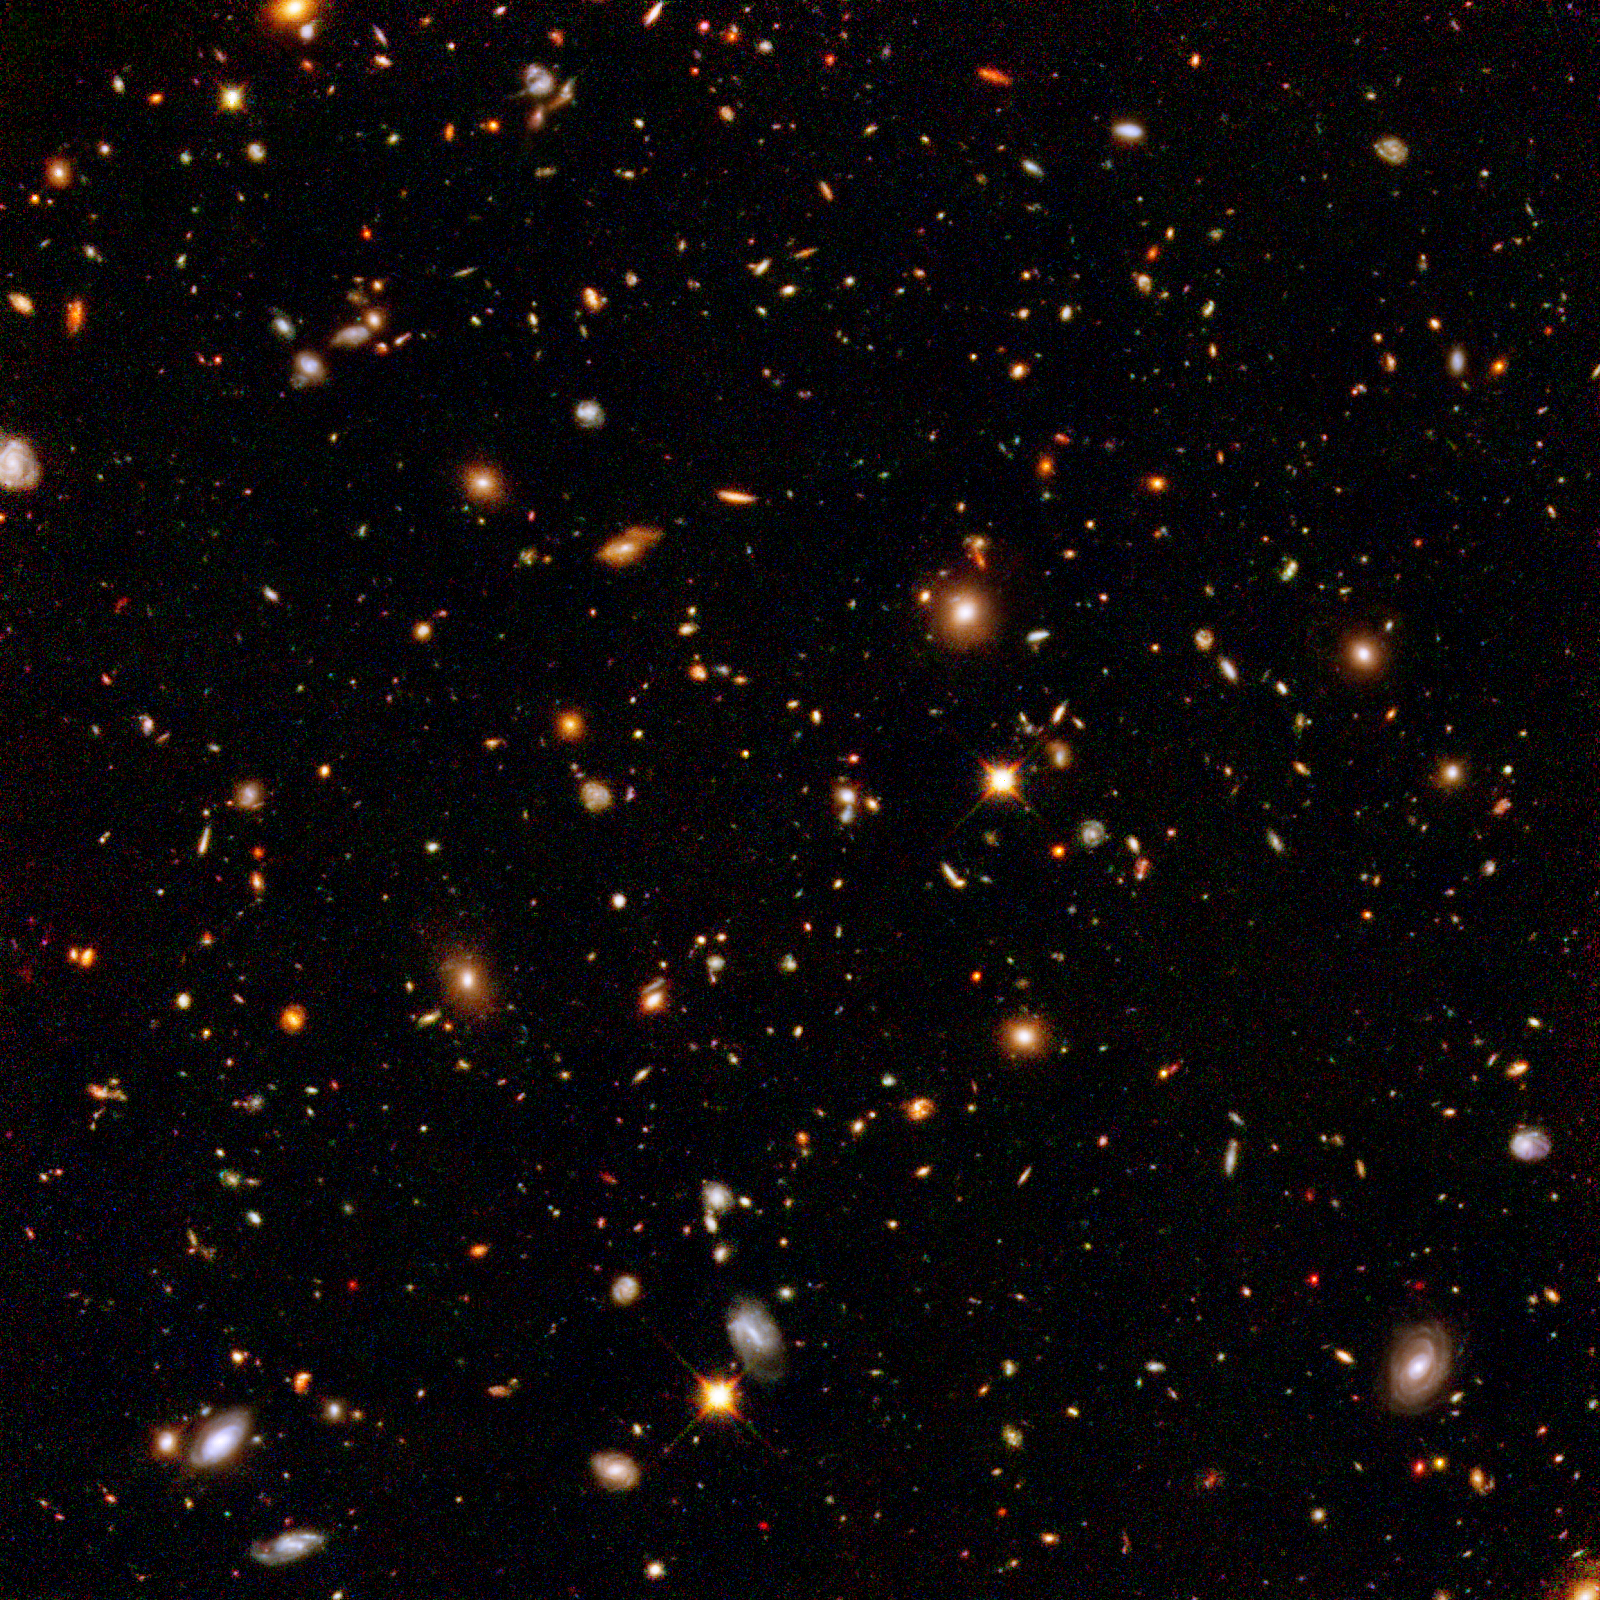

Hubble Ultra Deep Field Infrared View of Galaxies Billions of Light-Years Away

This infrared view reveals galaxies far, far away that existed long, long ago. Taken by the Near Infrared Camera and Multi-object Spectrometer aboard NASA's Hubble Space Telescope, the image is part of the Hubble Ultra Deep Field survey, the deepest portrait ever taken of the universe. This galaxy-studded view represents a "deep" core sample of the universe, cutting across billions of light-years.

This infrared image offers a slightly farther look into the universe's past, compared with the snapshot of the same field taken in visible light by Hubble's Advanced Camera for Surveys. Astronomers used Hubble's near-infrared camera to find very distant galaxies that cannot be seen in visible light. The light from remote galaxies has been stretched from visible to invisible infrared wavelengths by the expansion of space. Some light also has been absorbed by intergalactic hydrogen.

Astronomers are hoping to strike it rich by finding some of the farthest known galaxies, existing perhaps 400 million years after the big bang. To find them, astronomers must combine the infrared and visible-light images. The remotest galaxies will only appear in the infrared image. If discovered, these record-breaking galaxies may offer clues to the emergence of galaxies when the universe was only 2 to 5 percent of its present age.

The Ultra Deep Field observations represent a narrow, deep view of the cosmos. Peering into the Ultra Deep Field is like looking through an eight-foot-long soda straw.

In ground-based photographs, the patch of sky in which the galaxies reside (just one-tenth the diameter of the full Moon) is largely empty. Located in the constellation Fornax, the region is so empty that only a handful of stars within the Milky Way galaxy can be seen in the image.

This composite image was assembled from exposures taken by the near-infrared camera and the advanced camera. Astronomers incorporated the advanced camera's visible-light observations into the image to better discriminate the colors of the distant galaxies. The near-infrared camera observations were taken from Sept. 3 to Nov. 27, 2003.

Credit: NASA, ESA, and R. Thompson (Univ. Arizona)